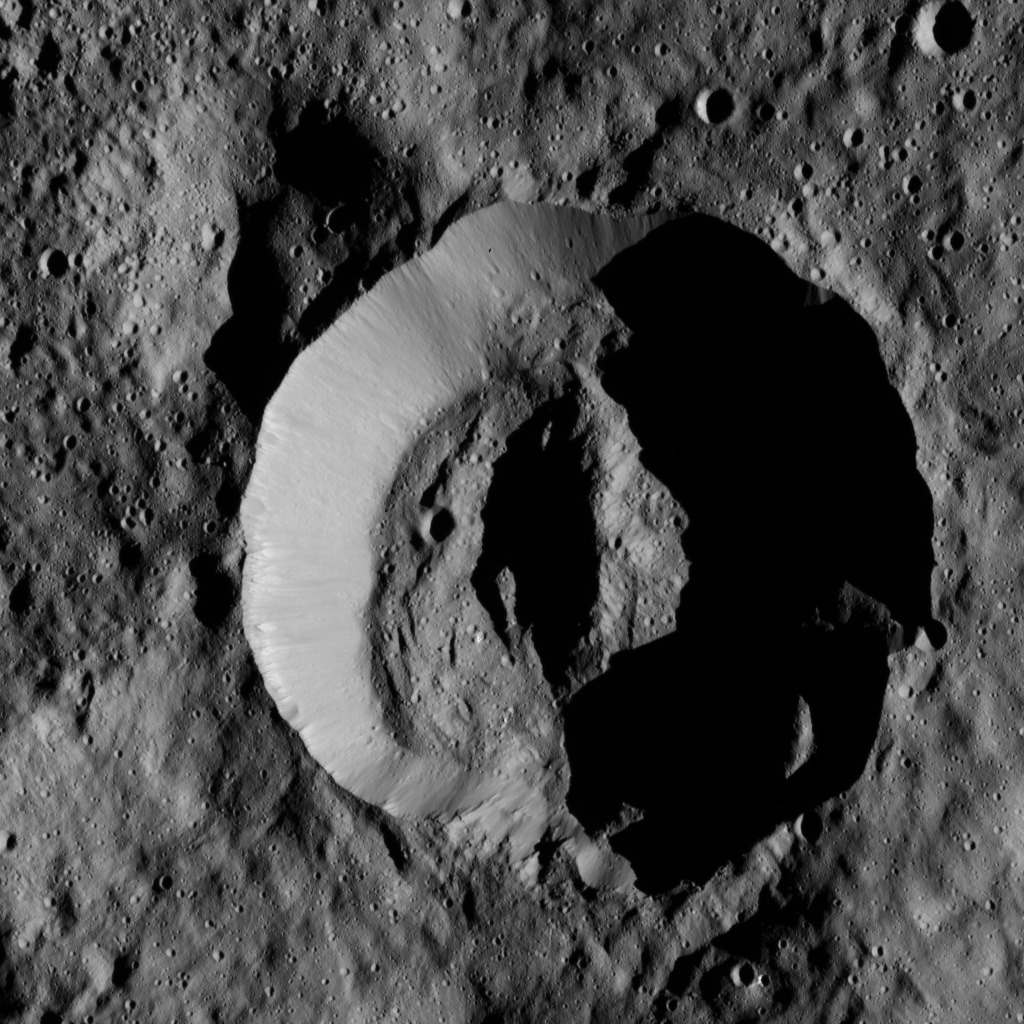

Dawn LAMO Image 175

NASA’s Dawn spacecraft obtained this view of Laukumate Crater (19 miles, 30 kilometers wide) on Ceres on June 2, 2016. Laukumate is named for a Latvian goddess of agriculture.

Dawn took this image from its low-altitude mapping orbit, at a distance of about 240 miles (385 kilometers) above the surface. The image resolution is 120 feet (35 meters) per pixel.

Dawn’s mission is managed by JPL for NASA’s Science Mission Directorate in Washington. Dawn is a project of the directorate’s Discovery Program, managed by NASA’s Marshall Space Flight Center in Huntsville, Alabama. UCLA is responsible for overall Dawn mission science. Orbital ATK, Inc., in Dulles, Virginia, designed and built the spacecraft. The German Aerospace Center, the Max Planck Institute for Solar System Research, the Italian Space Agency and the Italian National Astrophysical Institute are international partners on the mission team.

Credit: NASA/JPL-Caltech/UCLA/MPS/DLR/IDA